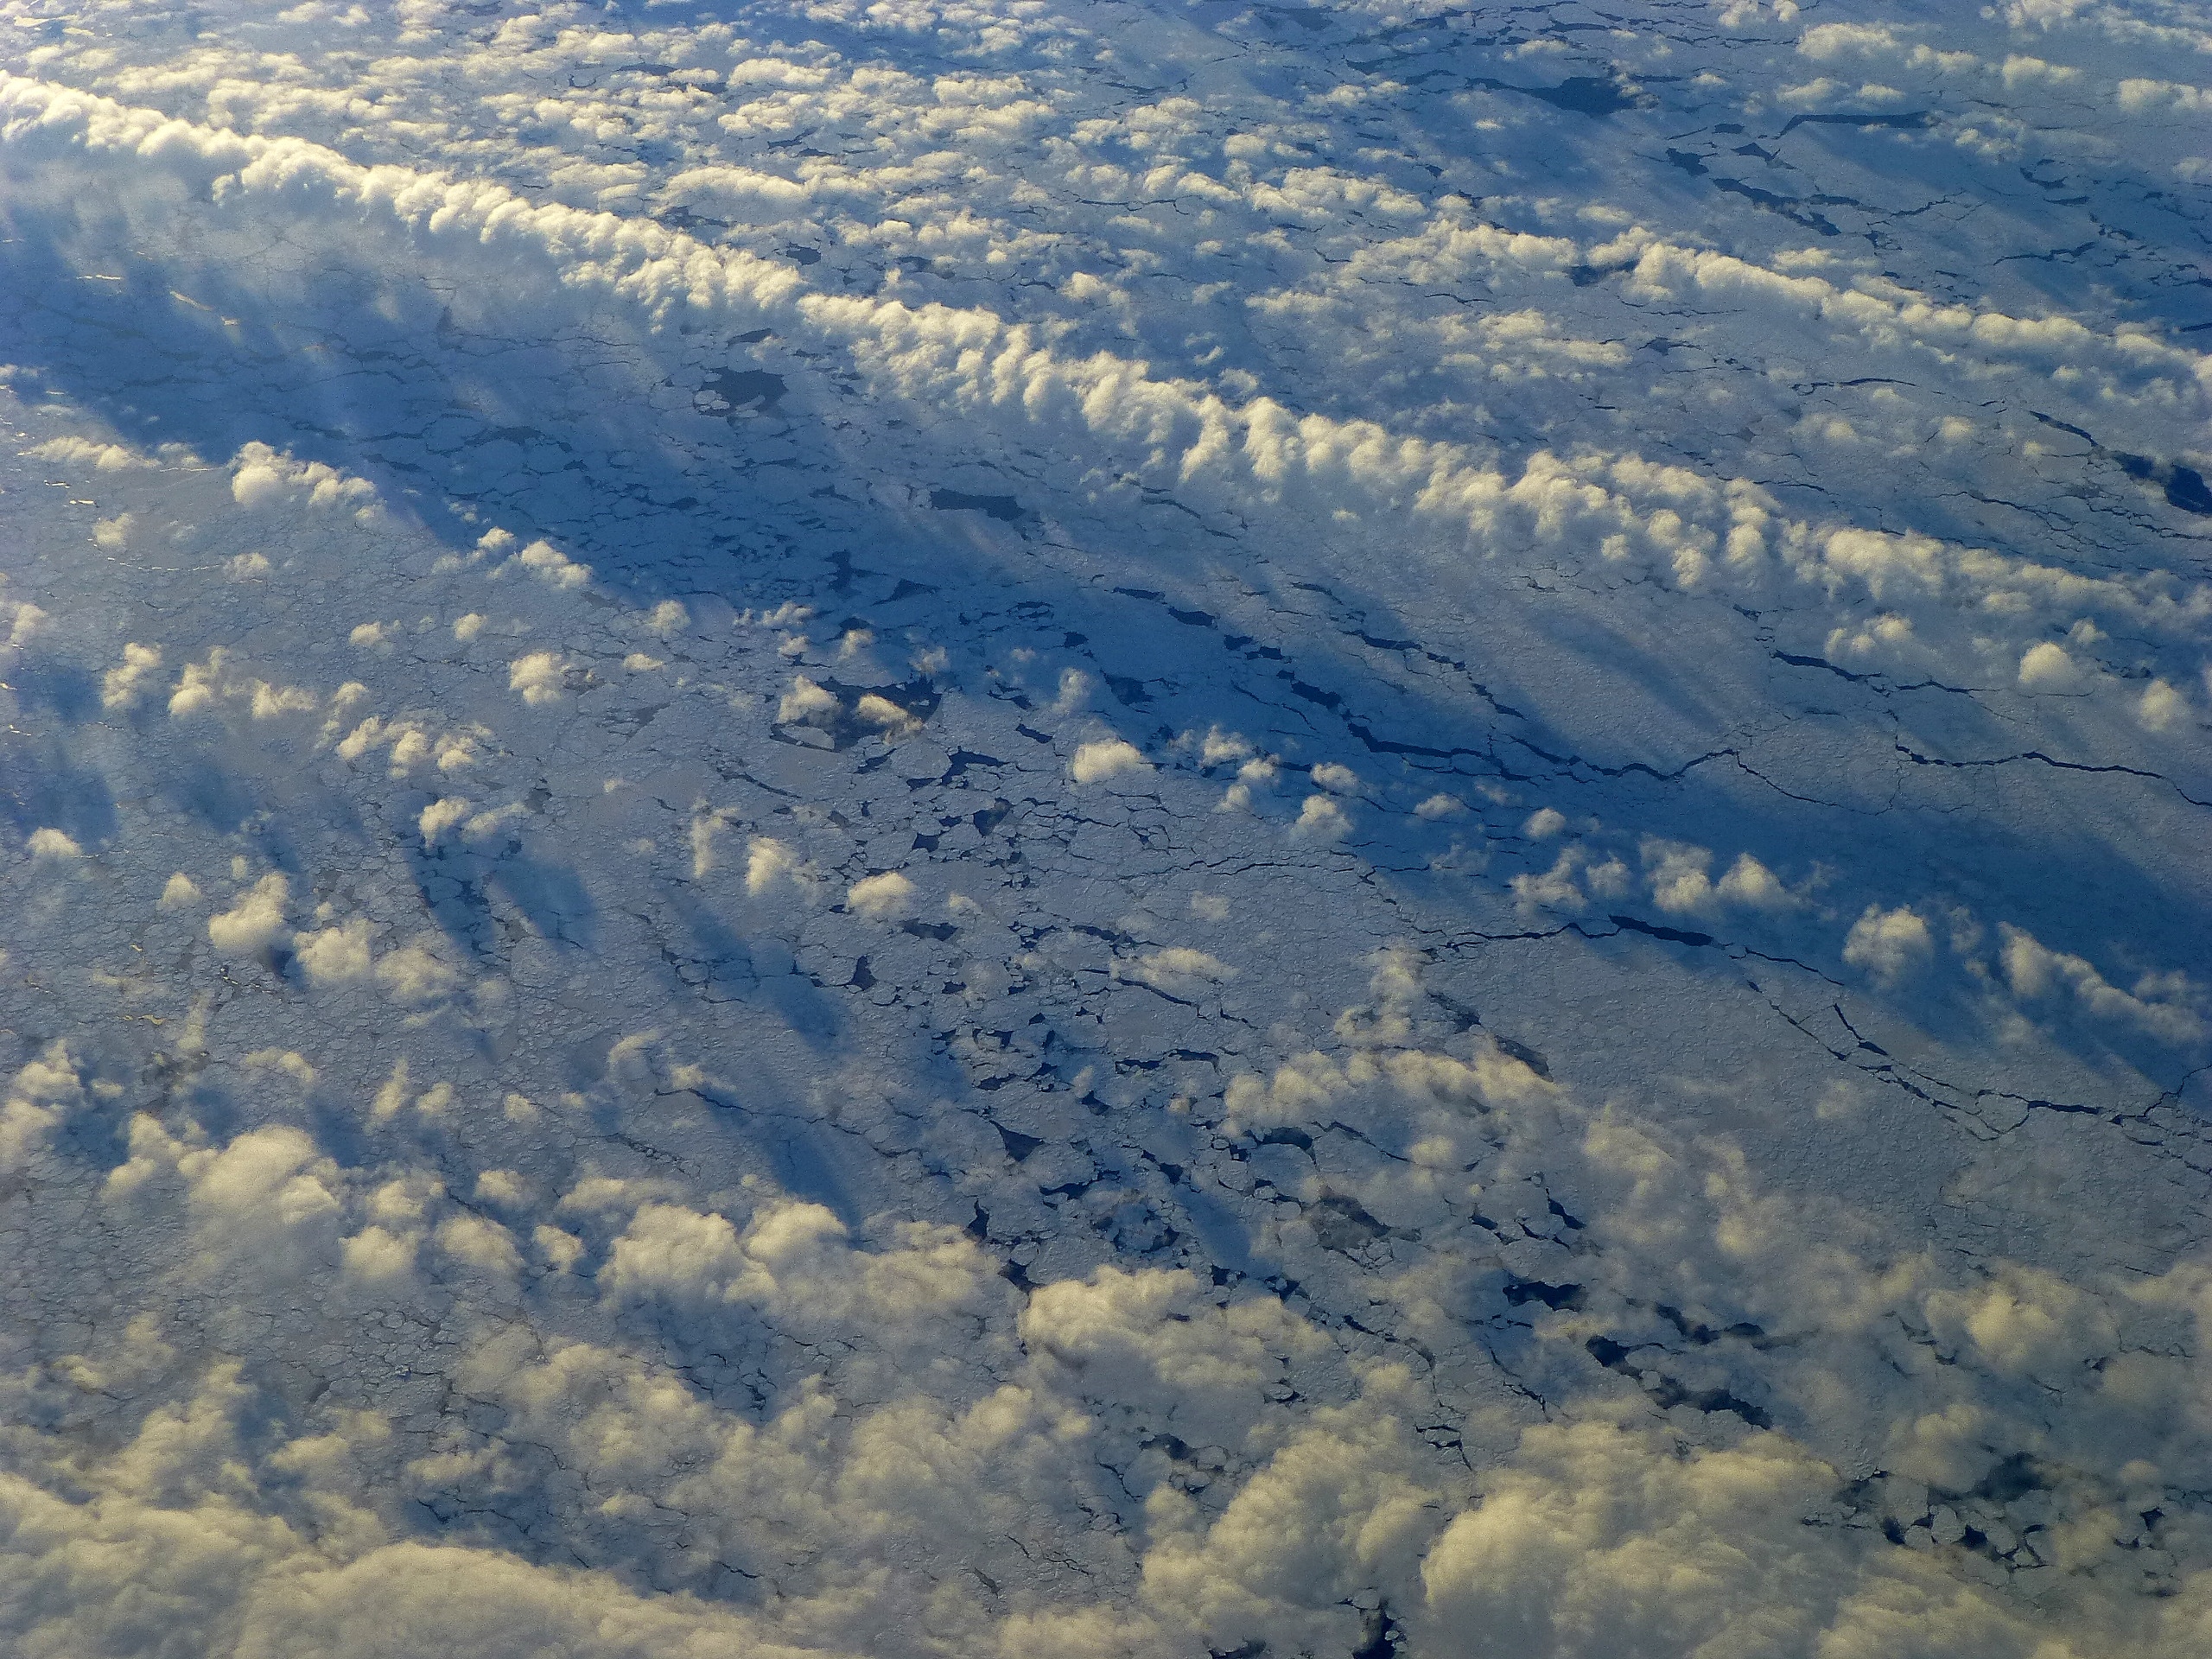

Clouds Over Sea Ice

Low-lying clouds over sea ice on the Bellingshausen Sea. NASA's Operation IceBridge is an airborne science mission to study Earth's polar ice.

Credit: NASA / Maria-Jose Vinas